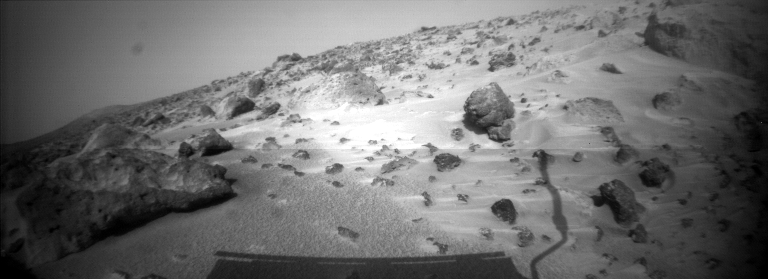

New View of Twin Peaks Region

This image taken on Sol 74 ( September 17) from the Sojourner rover’s right front camera shows areas of the Pathfinder landing site never before seen. The shadow of the rover and its antenna is visible in the foreground. On the horizon at right are the Twin Peaks, about 1 kilometer away.

Mars Pathfinder is the second in NASA’s Discovery program of low-cost spacecraft with highly focused science goals. The Jet Propulsion Laboratory, Pasadena, CA, developed and manages the Mars Pathfinder mission for NASA’s Office of Space Science, Washington, D.C. JPL is a division of the California Institute of Technology (Caltech).

Photojournal note: Sojourner spent 83 days of a planned seven-day mission exploring the Martian terrain, acquiring images, and taking chemical, atmospheric and other measurements. The final data transmission received from Pathfinder was at 10:23 UTC on September 27, 1997. Although mission managers tried to restore full communications during the following five months, the successful mission was terminated on March 10, 1998.

Credit: NASA/JPL